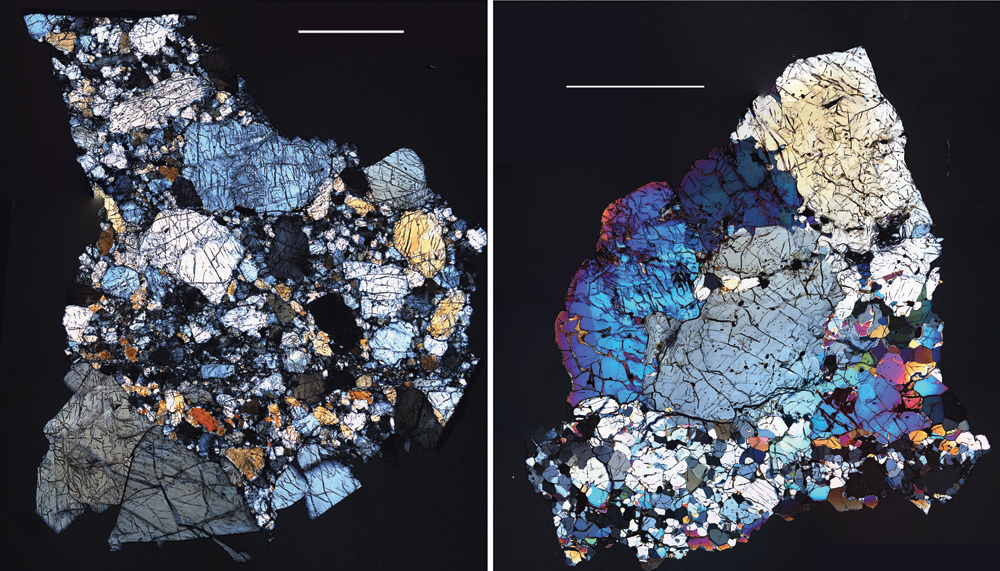

Rocks from Vesta — Part 3: Diogenites

The HED (howardite, eucrite and diogenite) meteorites are a large group of meteorites believed to originate from Vesta, a hypothesis that is consistent with current Dawn observations. The diogenites originated deep within the crust of Vesta and resemble rocks, both in texture and composition, which we find in the lower crust of the Earth. The QUE 99050 (left) and GRA 98108 (right) diogenites, pictured here, were recovered in Antarctica. These images are of thin slices of the meteorites as viewed through a polarizing microscope. The white bars in the images, each 2 millimeters long, indicate the scale. When polarized light passes through thin slices of rock, different minerals have different colors. QUE 99050 (left) consists of large gray and yellow crystals of pyroxene (magnesium-iron silicate) and is a subgroup of diogenite called “orthopyroxenitic diogenite” (orthopyroxenite is the name of a rock composed primarily of the mineral orthopyroxene). GRA 98108 (right) has a more mafic (i.e. magnesium and iron rich) mineralogy, consisting of roughly equal portions of pyroxene and the much brighter colored olivine, a silica-poor iron magnesium-iron silicate. This olivine-rich “harzburgitic diogenite” (harzburgite is the name given to a rock composed of a mixture of the minerals orthopyroxene and olivine) is thought to represent the most deep-seated rocks from Vesta that we have in the meteorite collection. Diogenites like these comprise some fraction of Vesta’s lower crust, and their compositions can be compared with observations from various instruments aboard Dawn. They can be compared with the VIR (Visible and Infrared Imaging Spectrometer) spectra to determine mineralogy and with the GRaND (Gamma Ray and Neutron Detector) observations to calibrate and interpret the GRaND instrument’s responses. Similar rocks have likely been excavated by large impacts, such as the one that formed the Rheasilvia basin at the south pole of Vesta.

The Dawn mission to Vesta and Ceres is managed by NASA’s Jet Propulsion Laboratory, a division of the California Institute of Technology in Pasadena, for NASA’s Science Mission Directorate, Washington D.C. UCLA is responsible for overall Dawn mission science. Dawn’s VIR was provided by ASI, the Italian Space Agency and is managed by INAF, Italy’s National Institute for Astrophysics, in collaboration with Selex Galileo, where it was built.

Credit: NASA/JPL-Caltech/Hap McSween (University of Tennessee), and Andrew Beck and Tim McCoy (Smithsonian Institution)